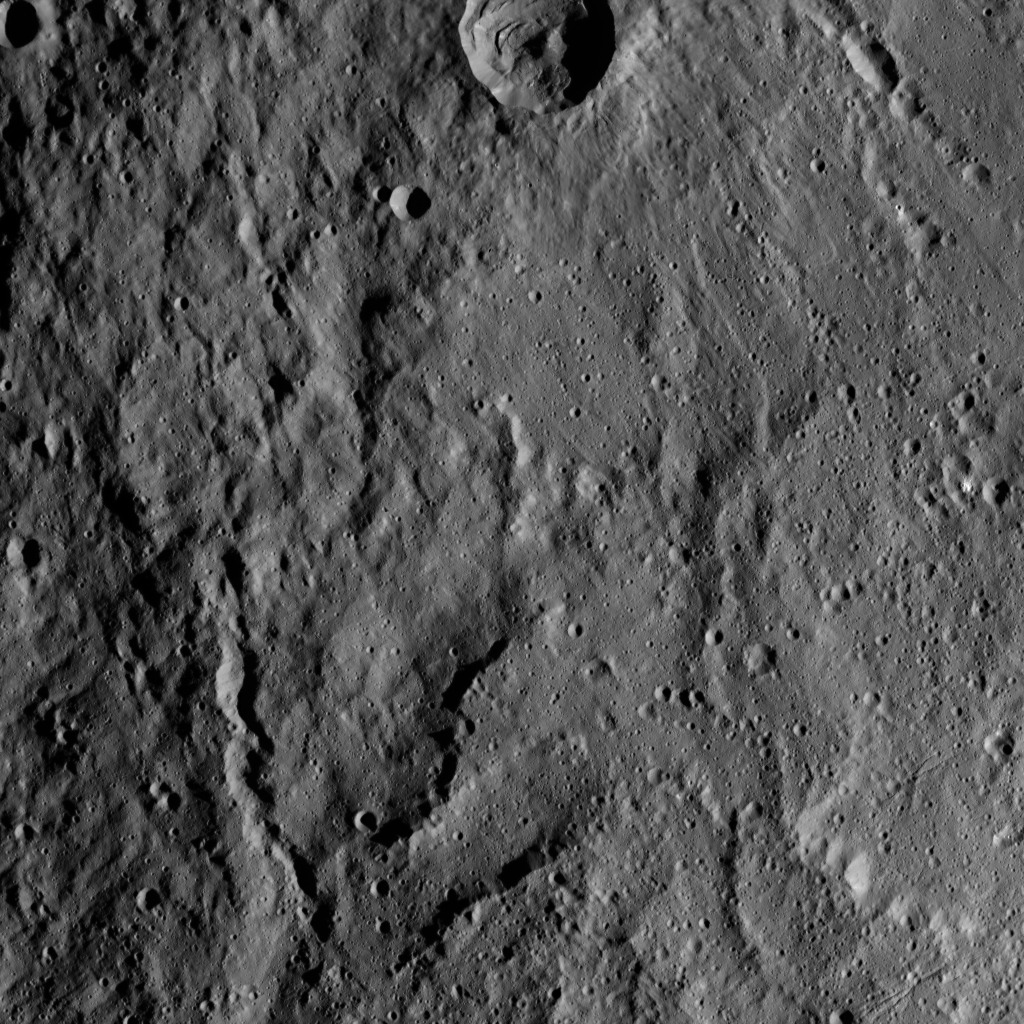

Dawn HAMO Image 21

This image, taken by NASA’s Dawn spacecraft, shows the surface of dwarf planet Ceres from an altitude of 915 miles (1,470 kilometers). The image, with a resolution of 450 feet (140 meters) per pixel, was taken on August 27, 2015.

Dawn’s mission is managed by JPL for NASA’s Science Mission Directorate in Washington. Dawn is a project of the directorate’s Discovery Program, managed by NASA’s Marshall Space Flight Center in Huntsville, Alabama. UCLA is responsible for overall Dawn mission science. Orbital ATK, Inc., in Dulles, Virginia, designed and built the spacecraft. The German Aerospace Center, the Max Planck Institute for Solar System Research, the Italian Space Agency and the Italian National Astrophysical Institute are international partners on the mission team.

Credit: NASA/JPL-Caltech/UCLA/MPS/DLR/IDA